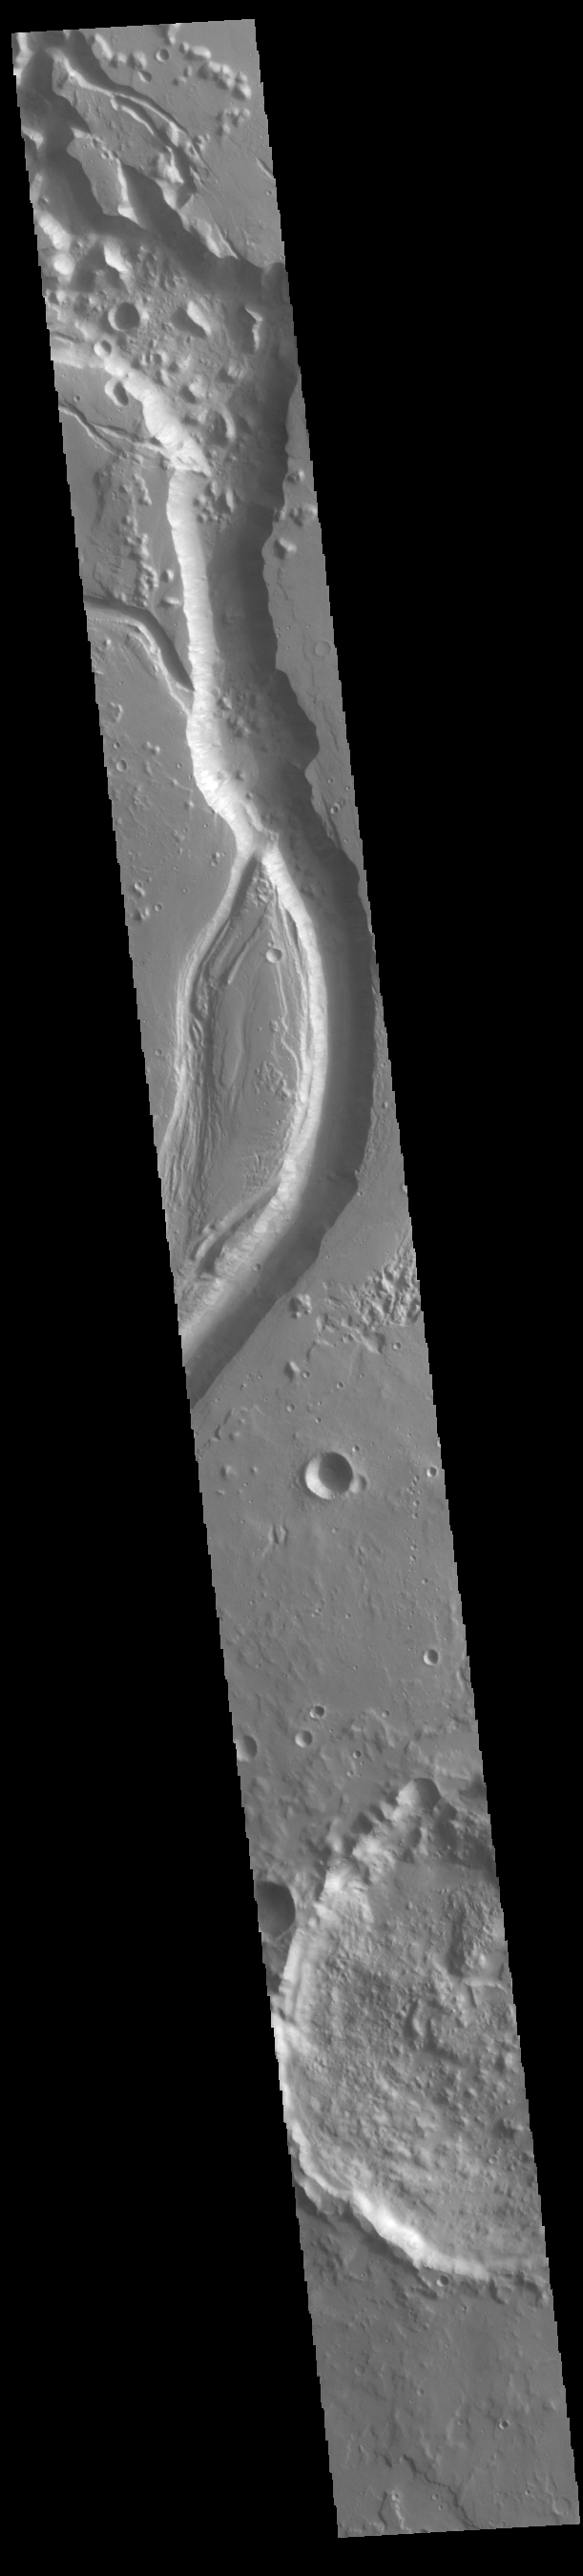

Shalbatana Vallis

Today’s VIS image shows a small section of Shalbatana Vallis. Located in Xanthe Terra, Shalbatana Vallis is an outflow channel carved by massive floods of escaping groundwater whose source lies far to the south of this image. This channel, and all others in this region, drain into Chryse Planitia. Shalbatana Vallis is 1029km long (639 miles).

Credit: NASA/JPL-Caltech/ASU